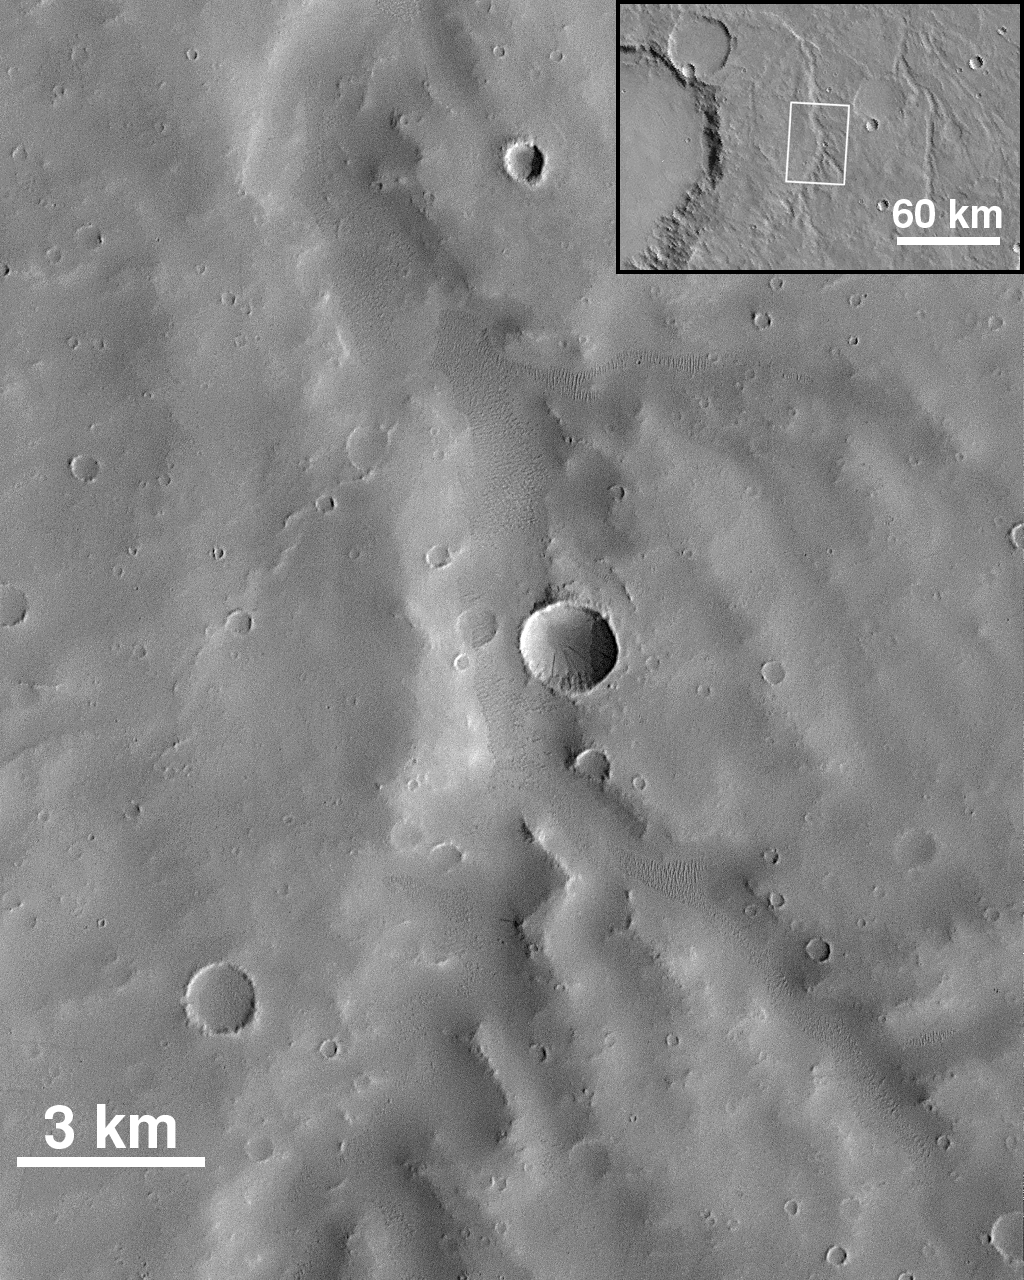

Small Valley Network Near Schiaparelli Crater

Mars Orbiter Camera image 36204 shows a small Martian valley network east of the impact basin Schiaparelli near 1.5°S, 335°W. One of the lowest resolution views taken by MOC during its first year in orbit (original scale is 16 m per picture element), it nonetheless illustrates important attributes of the valley networks. The area is heavily blanketed with windblown dust and sand (the latter seen as dunes within the valley). The upland surface shows tributaries about 1 km across, but none smaller. Since impact craters smaller than 1 km are preserved but often mantled, the smaller tributaries, if formed by surface runoff from precipitation, should be visible. Their absence suggests that groundwater processes have played a more substantive role in the formation of the valley systems than rainfall.

Malin Space Science Systems and the California Institute of Technology built the MOC using spare hardware from the Mars Observer mission. MSSS operates the camera from its facilities in San Diego, CA. The Jet Propulsion Laboratory’s Mars Surveyor Operations Project operates the Mars Global Surveyor spacecraft with its industrial partner, Lockheed Martin Astronautics, from facilities in Pasadena, CA and Denver, CO.

Credit: NASA/JPL/Malin Space Science Systems